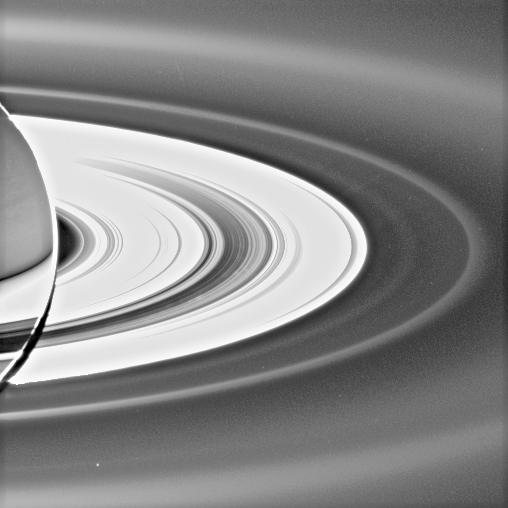

Moon-Made Rings

Figure 1

This view, acquired with the sun almost directly behind Saturn, reveals a previously unknown faint ring of material coincident with the orbit of the small moon Pallene.

Another new, diffuse ring seen here was previously announced (see PIA08322), and is coincident with the orbits of Saturn’s moons Janus and Epimetheus.

This viewing geometry makes microscopic, icy ring particles brighten substantially. Cassini spent nearly 12 hours in Saturn’s shadow on Sept. 15, 2006, making observations like this one.

The new Pallene ring is a faint narrow band, about 2,500 kilometers (about 1,550 miles) across, between the E ring and the G ring. The Janus/Epimetheus ring is visible between the G ring and the bright main rings and is about 5,000 kilometer (3,100 miles) wide. A labeled version of this view is also available and shows the locations of these features.

Pallene, discovered by Cassini’s imaging cameras earlier in the mission, is 4 kilometers (2.5 miles) across. Pallene orbits Saturn between the moons Mimas and Enceladus. The bright dot in the Pallene ring is not the tiny moon, but rather is a background star.

While it is not unexpected that impact events on Janus, Epimetheus, and Pallene might kick particles off the moons’ surfaces and inject them into Saturn orbit, it is, however, surprising that these structures are so well-defined.

The view looks down from about 15 degrees above the dark side of the rings. Some faint spokes can also be spotted in the main rings, made visible by sunlight diffusing through the B ring.

The image was taken in visible light with the Cassini spacecraft wide-angle camera on Sept. 15, 2006, at a distance of approximately 2.2 million kilometers (1.3 million miles) from Saturn and at a Sun-Saturn-spacecraft angle of almost 179 degrees. Image scale is approximately 250 kilometers (155 miles) per pixel.

The Cassini-Huygens mission is a cooperative project of NASA, the European Space Agency and the Italian Space Agency. The Jet Propulsion Laboratory, a division of the California Institute of Technology in Pasadena, manages the mission for NASA’s Science Mission Directorate, Washington, D.C. The Cassini orbiter and its two onboard cameras were designed, developed and assembled at JPL. The imaging operations center is based at the Space Science Institute in Boulder, Colo.

Credit: NASA/JPL/Space Science Institute